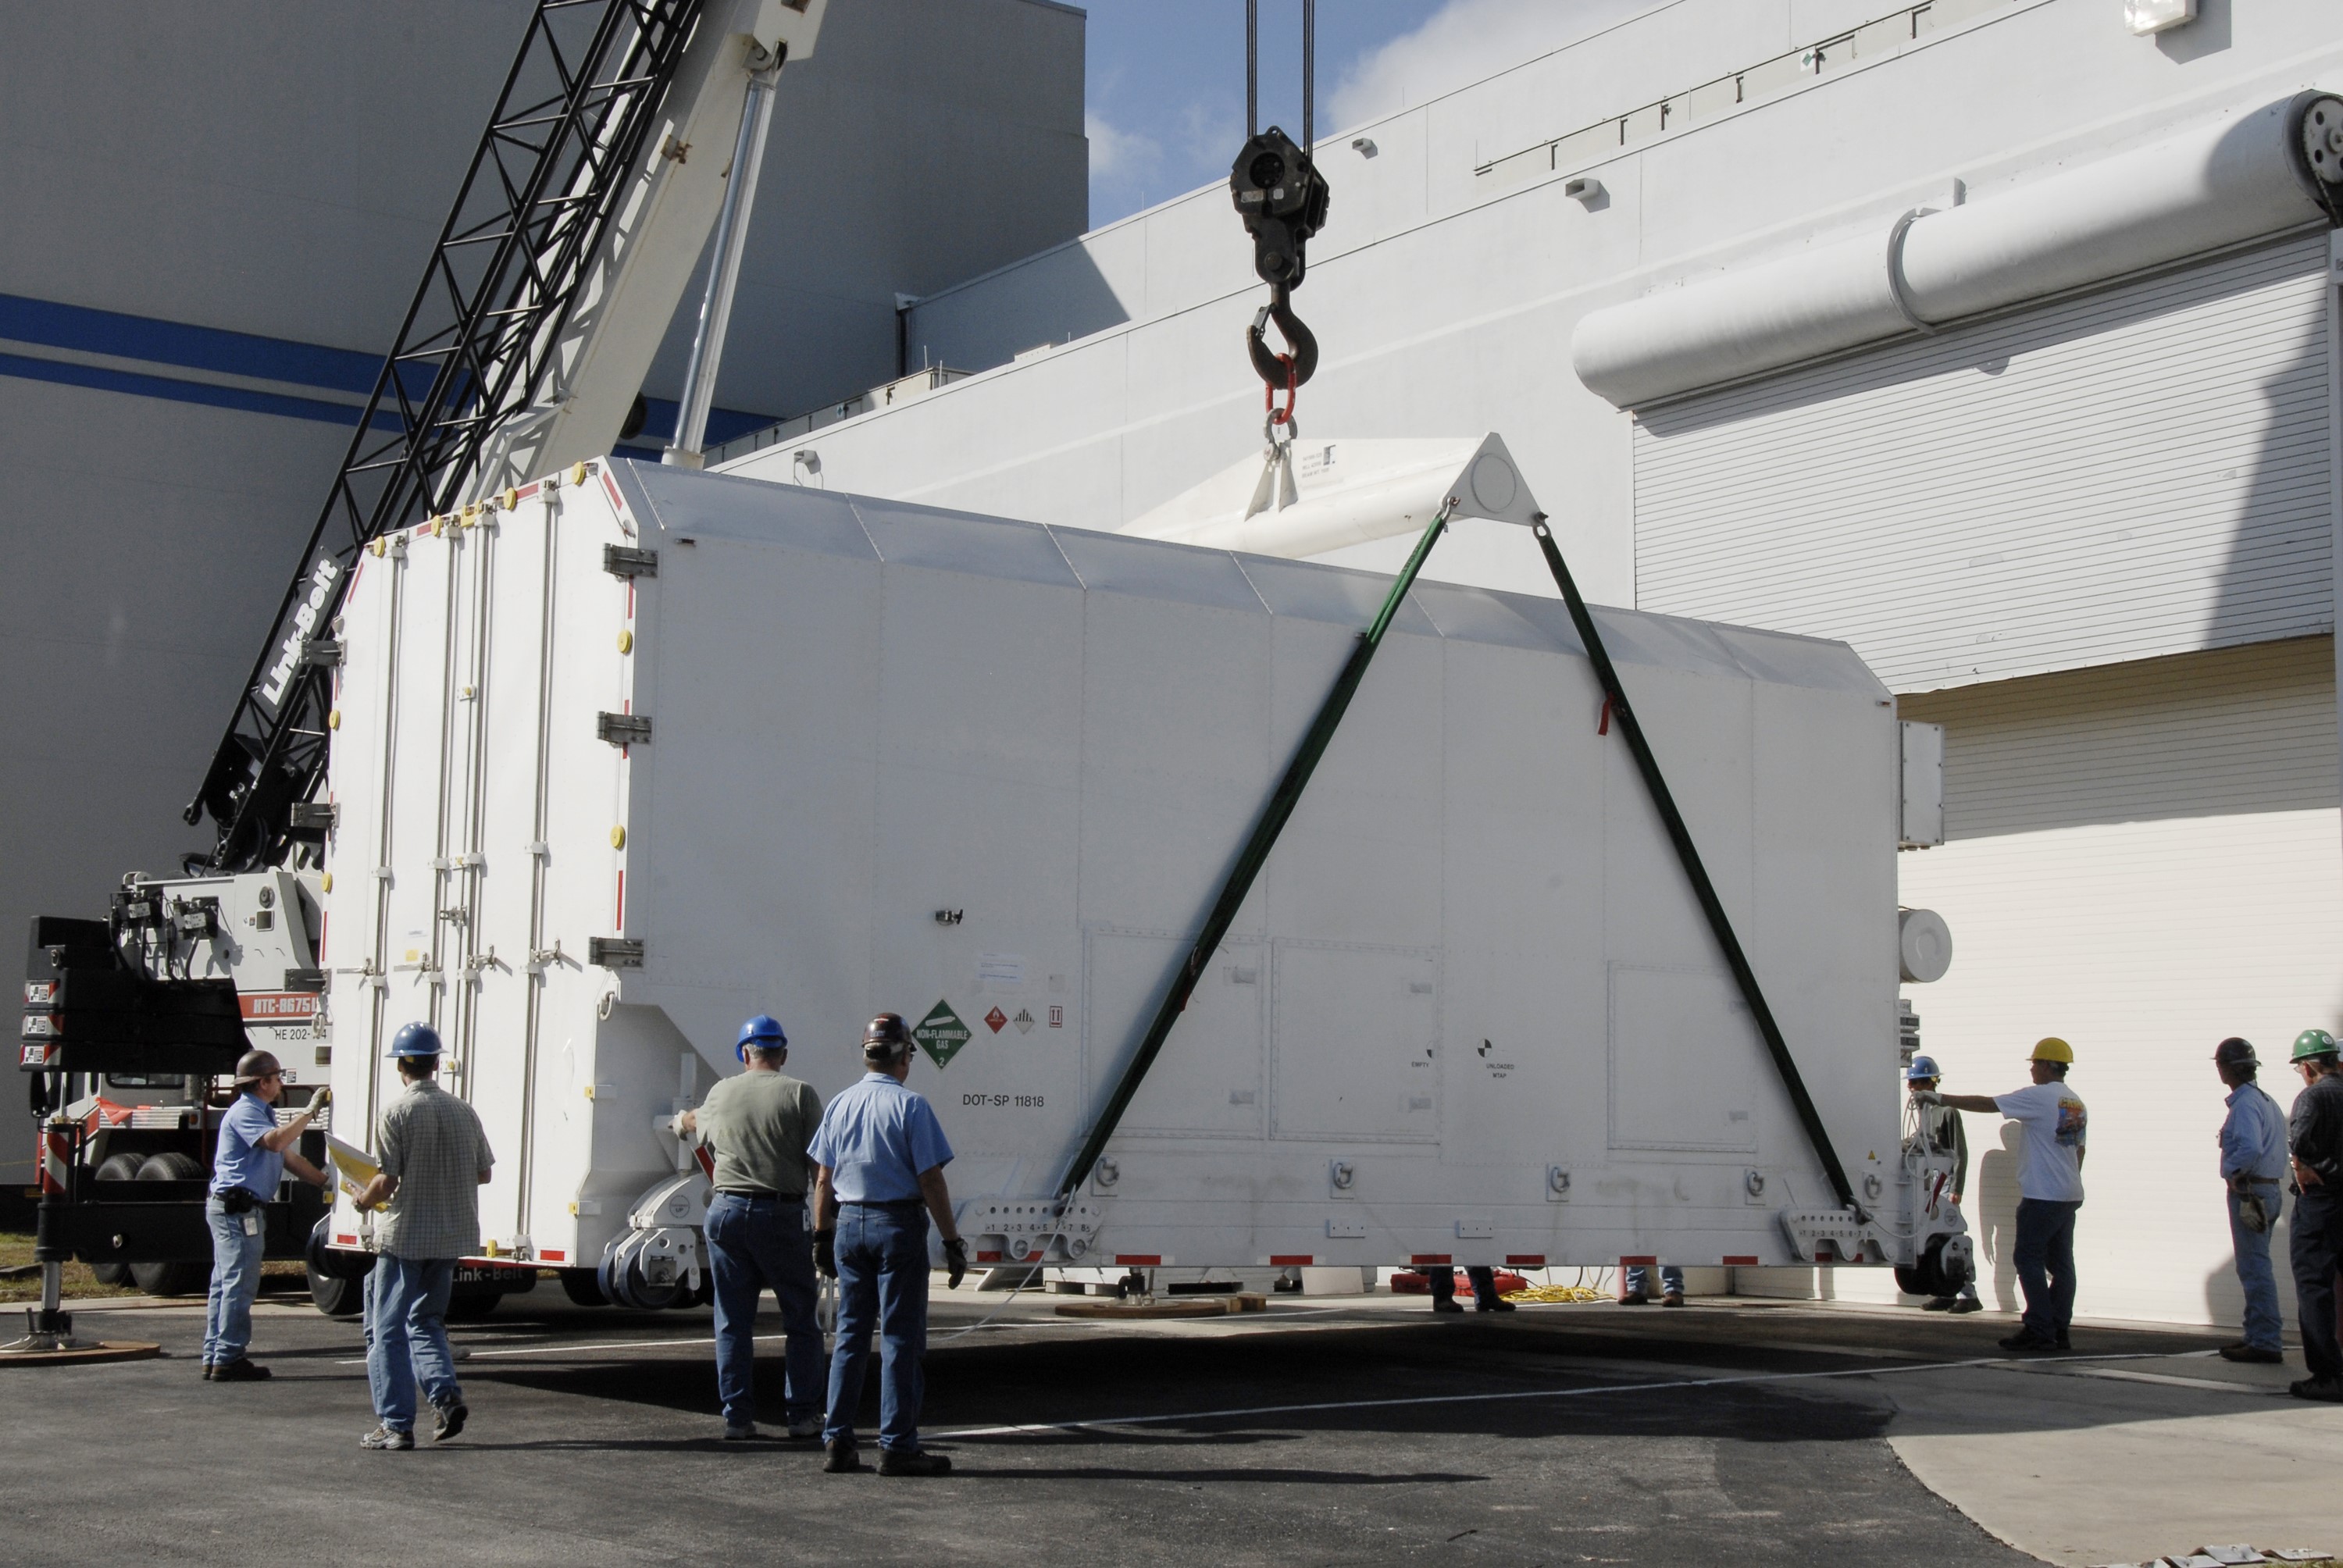

CAPE CANAVERAL, Fla. -- The shipping container holding the Kepler spacecraft is placed on the tarmac outside Astrotech in Titusville, Fla., before being moved inside. A NASA Discovery mission, Kepler is specifically designed to survey our region of the Milky Way galaxy to discover hundreds of Earth-size and smaller planets in or near the habitable zone and determine how many of the billions of stars in our galaxy have such planets. Results from this mission will allow us to place our solar system within the continuum of planetary systems in the Galaxy. The spacecraft will be processed at Astrotech before being carried to its launch pad at Cape Canaveral. .NASA's planet-hunting Kepler mission is scheduled to launch no earlier than March 5, 2009, atop a Delta II rocket.

Credit: NASA/Kim Shiflett